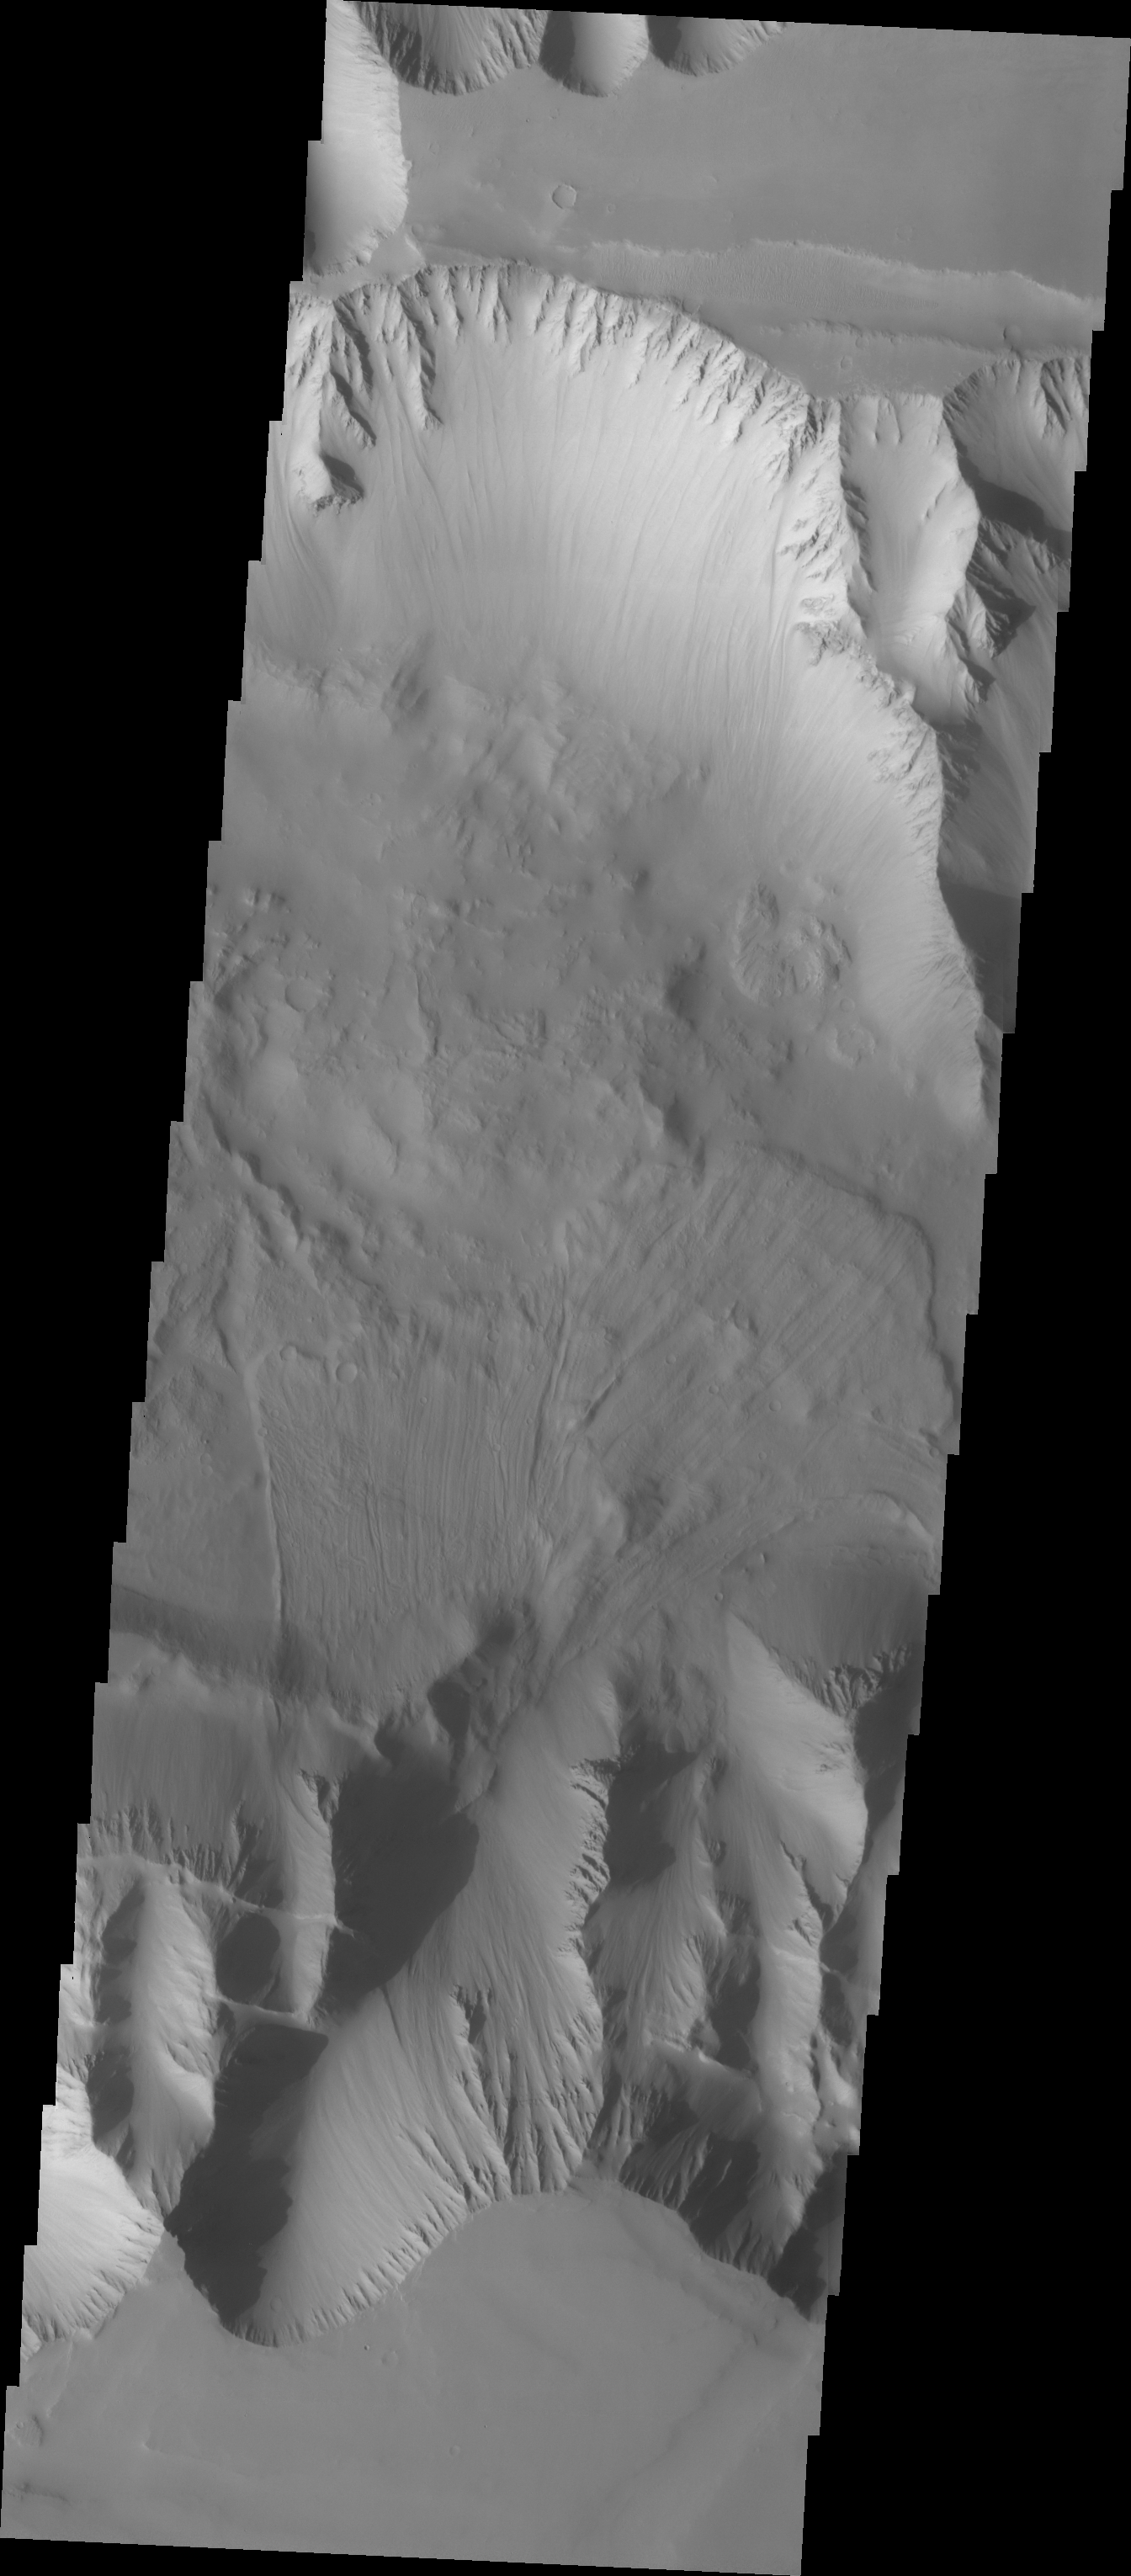

Investigating Mars: Ius Chasma

The VIS image shows part of the western end of Ius Chasma. Both the north and south canyon walls are visible in this image. At the top of the frame paired faults have created a graben. On the southern face of the canyon, several linear faults parallel the graben. These faults are part of the tectonic formation of Valles Marineris. Landslides on both walls created deposits on the crater floor. The easiest to identify is the lobate margin at the right side of the images. Lobate margins and radial surface grooves are common features in low volume landslides.

A landslide is a failure of slope due to gravity. They initiate due to several reasons. A lower layer of poorly cemented/resistant material may have been eroded, undermining the wall above which then collapses; earth quake seismic waves can cause the slope to collapse; and even an impact event near the canyon wall can cause collapse. As millions of tons of material fall and slide down slope a scalloped cavity forms at the upper part where the slope failure occurred. At the material speeds downhill it will pick up more of the underlying slope, increasing the volume of material entrained into the landslide. Whereas some landslides spread across the canyon floor forming lobate deposits, very large volume slope failures will completely fill the canyon floor in a large complex region of chaotic blocks.

Ius Chasma is at the western end of Valles Marineris, south of Tithonium Chasma. Valles Marineris is over 4000 kilometers long, wider than the United States. Ius Chasma is almost 850 kilometers long (528 miles), 120 kilometers wide and over 8 kilometers deep. In comparison, the Grand Canyon in Arizona is about 175 kilometers long, 30 kilometers wide, and only 2 kilometers deep. The canyons of Valles Marineris were formed by extensive fracturing and pulling apart of the crust during the uplift of the vast Tharsis plateau. Landslides have enlarged the canyon walls and created deposits on the canyon floor. Weathering of the surface and influx of dust and sand have modified the canyon floor, both creating and modifying layered materials. There are many features that indicate flowing and standing water played a part in the chasma formation.

The Odyssey spacecraft has spent over 15 years in orbit around Mars, circling the planet more than 71,000 times. It holds the record for longest working spacecraft at Mars. THEMIS, the IR/VIS camera system, has collected data for the entire mission and provides images covering all seasons and lighting conditions. Over the years many features of interest have received repeated imaging, building up a suite of images covering the entire feature. From the deepest chasma to the tallest volcano, individual dunes inside craters and dune fields that encircle the north pole, channels carved by water and lava, and a variety of other feature, THEMIS has imaged them all. For the next several months the image of the day will focus on the Tharsis volcanoes, the various chasmata of Valles Marineris, and the major dunes fields. We hope you enjoy these images!

Credit: NASA/JPL-Caltech/ASU